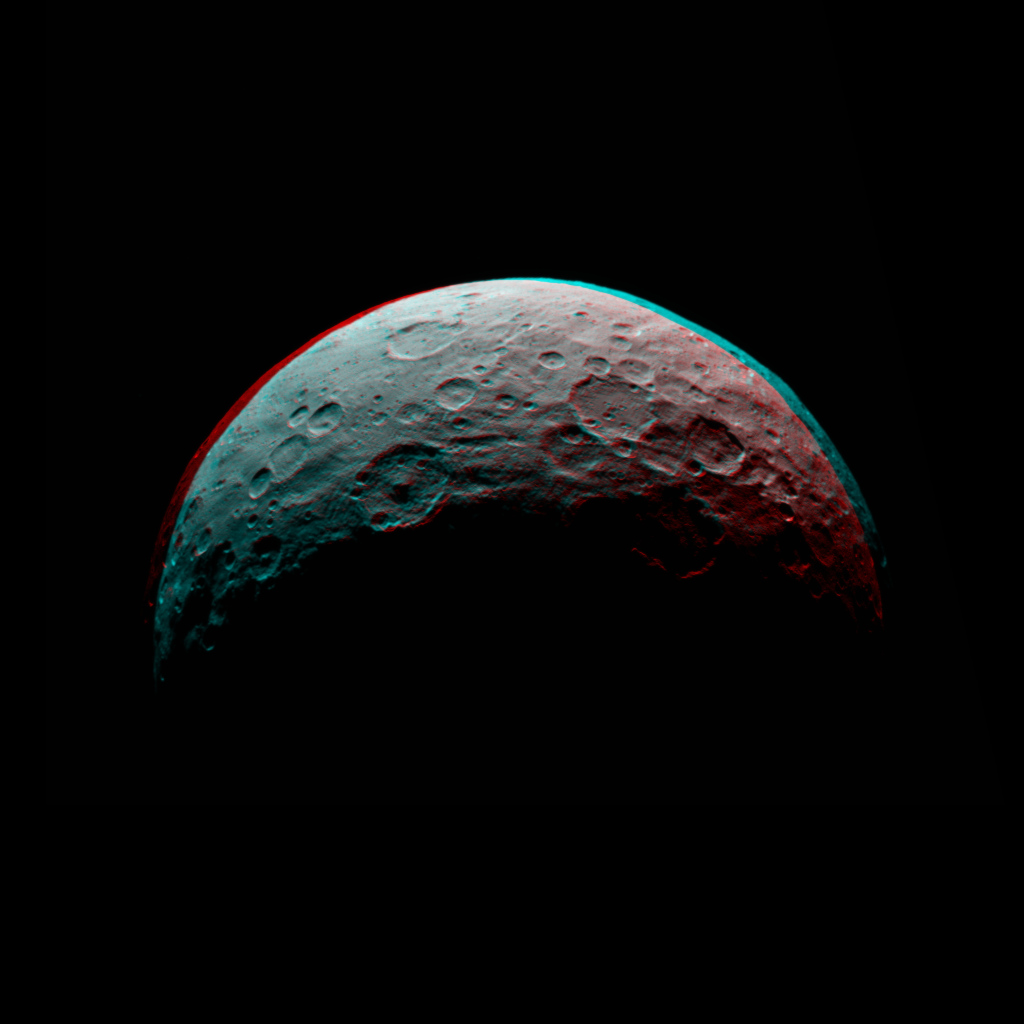

Dawn RC3 Image 5 Anaglyph

This anaglyph of Ceres is part of a sequence of images taken by NASA’s Dawn spacecraft April 24 to 26, 2015, from a distance of 8,400 miles (13,600 kilometers). This shows the same view as PIA19536.

Dawn’s mission is managed by JPL for NASA’s Science Mission Directorate in Washington. Dawn is a project of the directorate’s Discovery Program, managed by NASA’s Marshall Space Flight Center in Huntsville, Alabama. UCLA is responsible for overall Dawn mission science. Orbital ATK, Inc., in Dulles, Virginia, designed and built the spacecraft. The German Aerospace Center, the Max Planck Institute for Solar System Research, the Italian Space Agency and the Italian National Astrophysical Institute are international partners on the mission team.

Credit: NASA/JPL-Caltech/UCLA/MPS/DLR/IDA/PSI